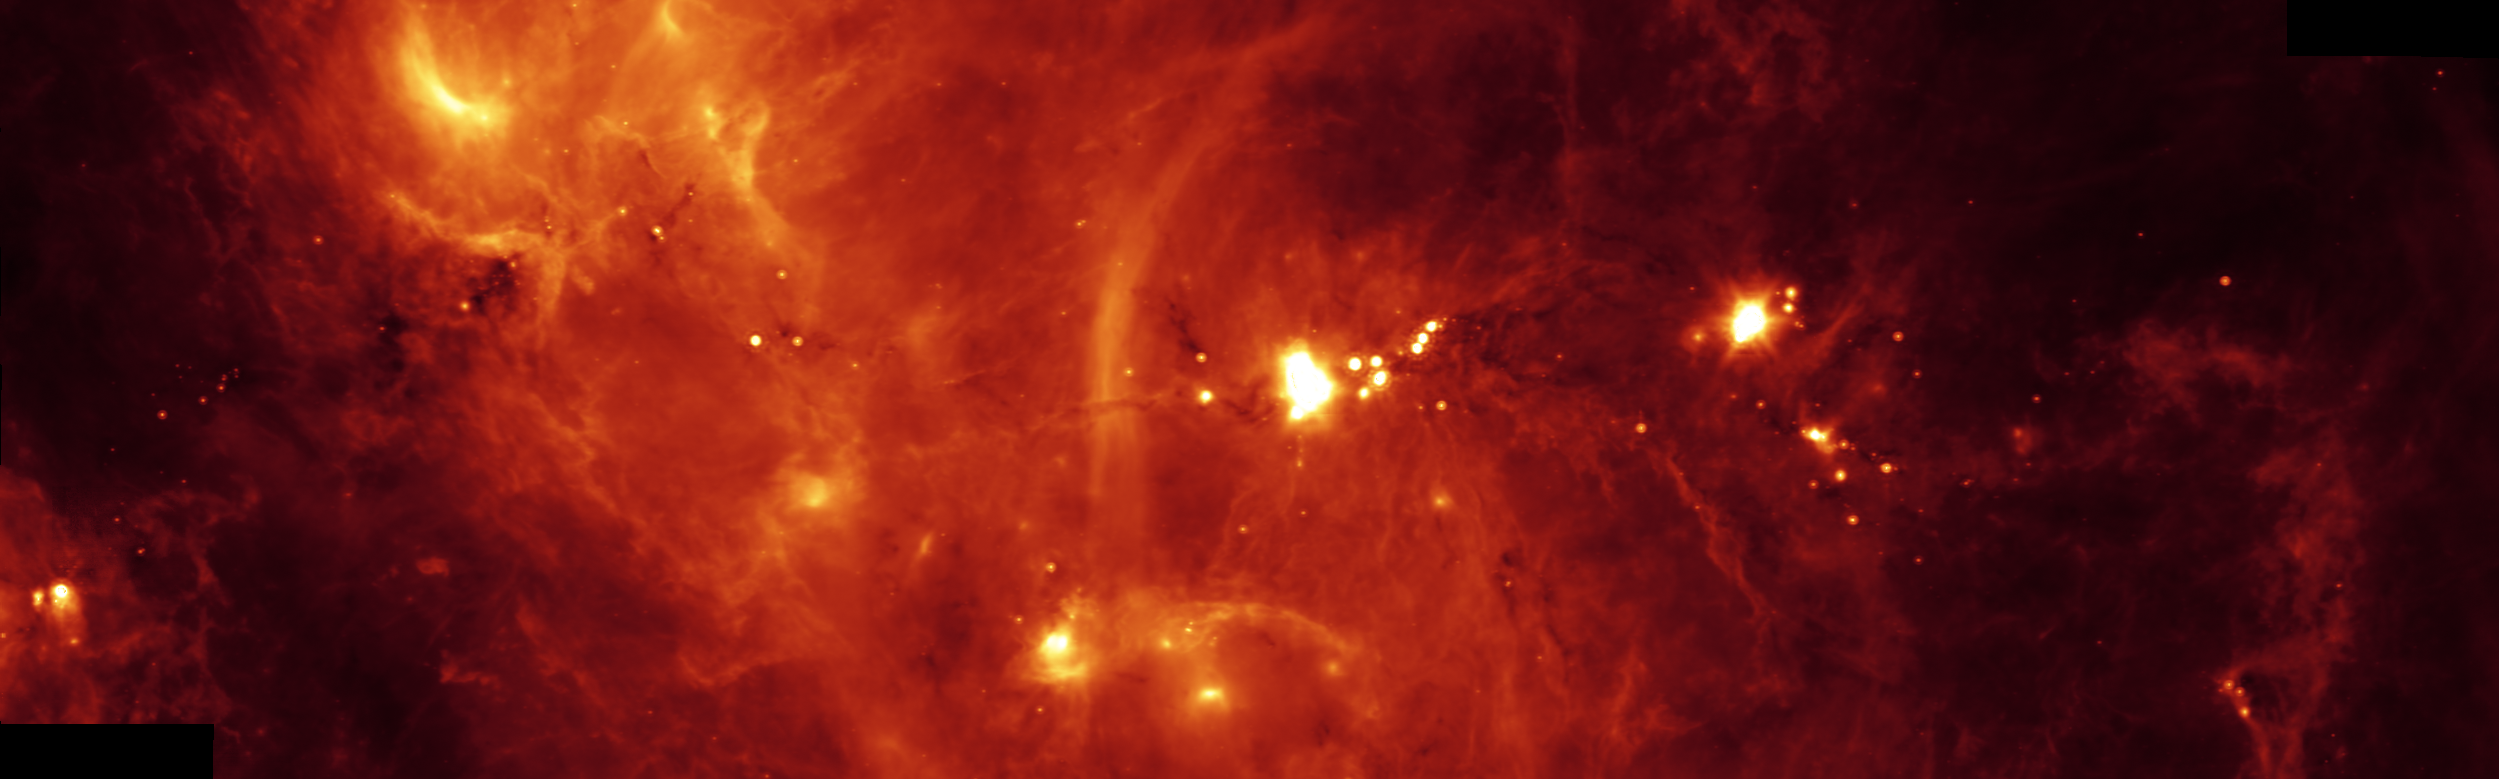

Stormy Clouds of Star Birth

Hidden behind a shroud of dust in the constellation Cygnus is an exceptionally bright source of radio emission called DR21. Visible light images reveal no trace of what is happening in this region because of heavy dust obscuration. In fact, visible light is attenuated in DR21 by a factor of more than 10,000,000,000,000,000,000,000,000,000, 000,000,000,000 (ten thousand trillion heptillion).

New images from NASA’s Spitzer Space Telescope allow us to peek behind the cosmic veil and pinpoint one of the most massive natal stars yet seen in our Milky Way galaxy. The never-before-seen star is 100,000 times as bright as the Sun. Also revealed for the first time is a powerful outflow of hot gas emanating from this star and bursting through a giant molecular cloud.

This image shows a 24-micron image mosaic, obtained with the Multiband Imaging Photometer aboard Spitzer (MIPS). This image maps the cooler infrared emission from interstellar dust found throughout the interstellar medium. The DR21 complex is clearly seen near the center of the strip, which covers about twice the area of the IRAC image.

Perhaps the most fascinating feature in this image is a long and shadowy linear filament extending towards the 10 o’clock position of DR21. This jet of cold and dense gas, nearly 50 light-years in extent, appears in silhouette against a warmer background. This filament is too long and massive to be a stellar jet and may have formed from a pre-existing molecular cloud core sculpted by DR21’s strong winds. Regardless of its true nature, this jet and the numerous other arcs and wisps of cool dust signify the interstellar turbulence normally unseen by the human eye.

Credit: NASA/JPL-Caltech